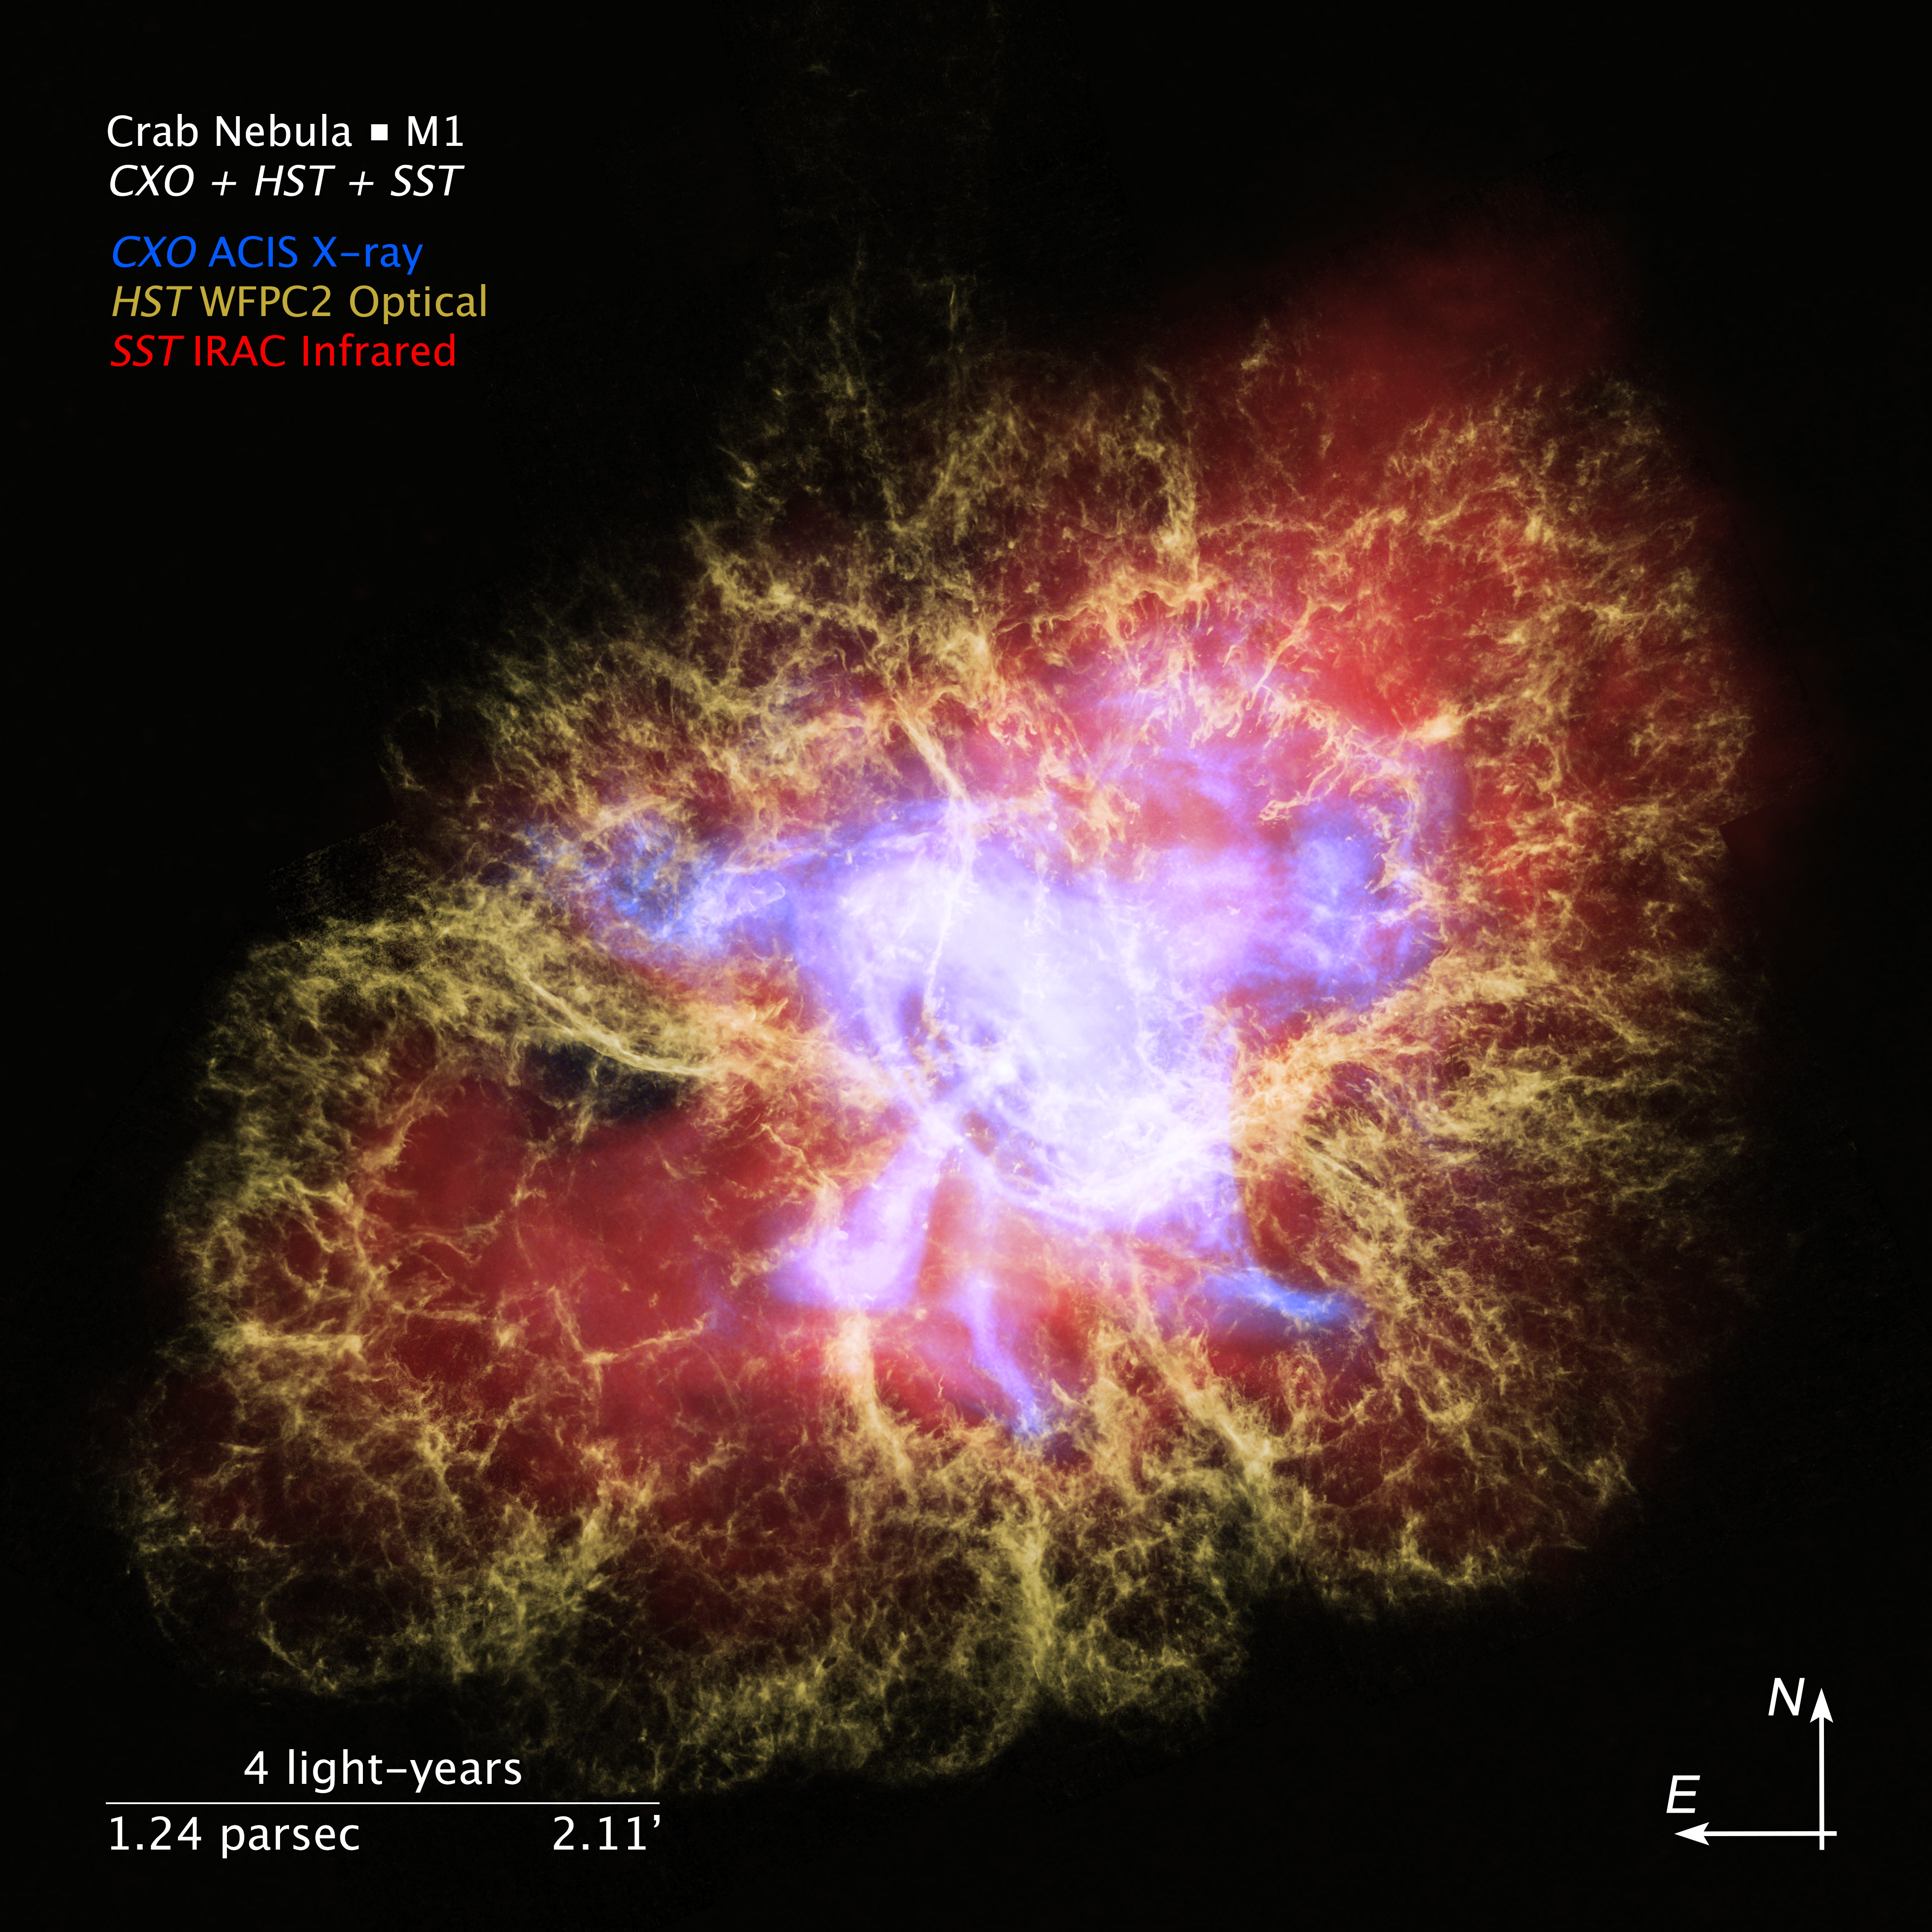

Crab Nebula: The Multiwavelength Structure of a Pulsar Wind Nebula

This visualization features a three-dimensional multiwavelength representation of the Crab Nebula, an iconic remnant of a star that was seen exploding in the year 1054 AD. This is a view looking into the heart of the nebula, home to its rapidly spinning crushed stellar core, called a pulsar. The torrential outflow of radiation from this magnetic dynamo illuminates the nebula.

The visualization is based on images from NASA's three Great Observatories: the Chandra X-ray Observatory and the Hubble and Spitzer space telescopes. Observing the nebula across its wide spectrum of energies provides a holistic view of its complex structure.

The movie begins by showing the Crab Nebula in context, pinpointing the location of the observed supernova in the constellation Taurus. This view zooms in to present the Hubble, Spitzer, and Chandra images of the Crab Nebula, each highlighting one of the nested structures in the system.

The video then begins a slow buildup of the three-dimensional X-ray structure, showing the pulsar and disk of energized material, and adding jets of radiation firing off from opposite sides of the energetic dynamo.

Appearing next is a rotating infrared view of a glowing cloud of emission, called synchrotron radiation, enveloping the pulsar system. This distinctive form of radiation occurs when streams of charged particles spiral around the pulsar's magnetic field lines.

The visible-light outer shell of the Crab Nebula appears next. Looking like a cage around the entire system, this shell of glowing gas consists of tentacle-shaped filaments of glowing oxygen. The tsunami of particles unleashed by the pulsar is pushing on this expanding debris cloud like an animal rattling its cage.

The X-ray, infrared, and visible-light models are combined at the end of the movie to reveal both a rotating three-dimensional multiwavelength view, and the corresponding two-dimensional image of the Crab Nebula.

Credit: NASA, ESA, Frank Summers (STScI), Joseph Olmsted (STScI), Leah Hustak (STScI), Joseph DePasquale (STScI), Gregory Bacon (STScI), Nancy Wolk (CfA), Robert Hurt (Caltech, Caltech/IPAC)